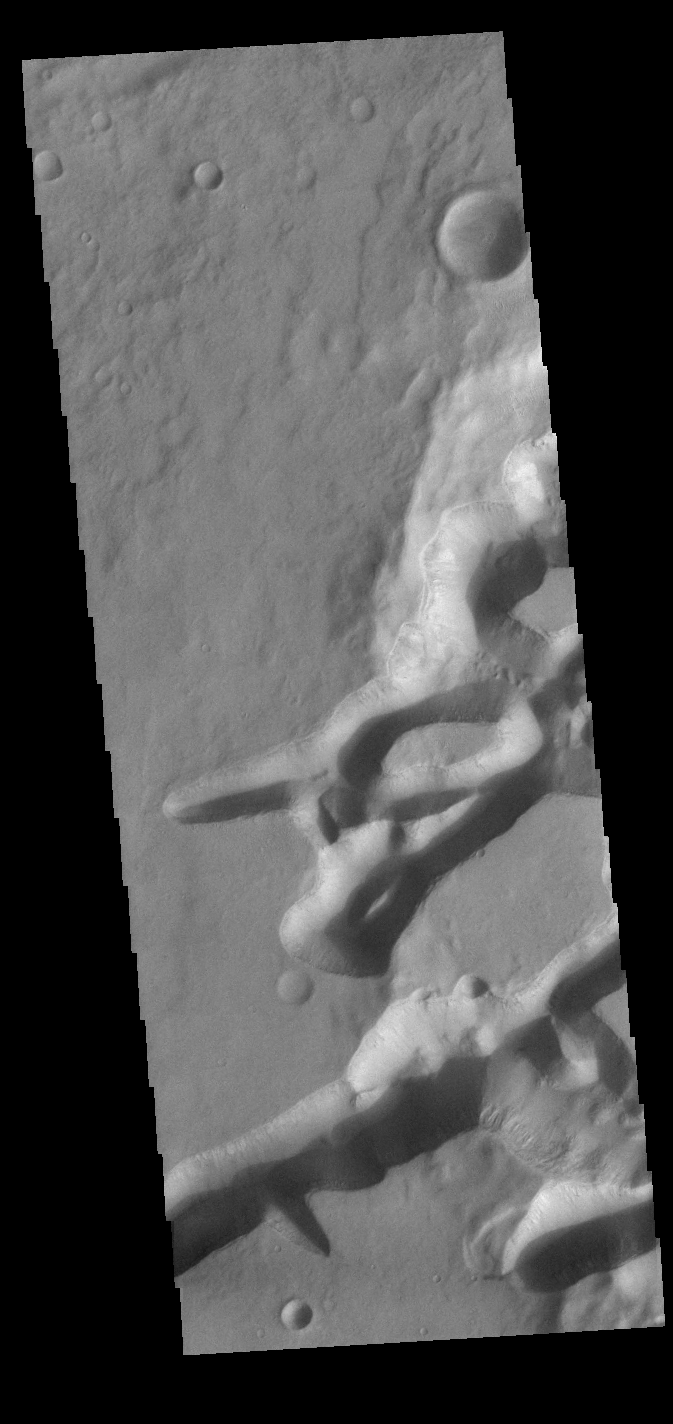

Mangala Fossae

Mangala Fossae is a long linear depression called a graben and was formed by extension of the crust and faulting. When large amounts of pressure or tension are applied to rocks on timescales that are fast enough that the rock cannot respond by deforming, the rock breaks along faults. In the case of a graben, two parallel faults are formed by extension of the crust and the rock in between the faults drops downward into the space created by the extension. At the right side of the image the graben enters an impact crater, and creates a complex group of tectonic fractures and depressions. Mangala Fossae is 828 km long (514 miles).

Credit: NASA/JPL-Caltech/ASU